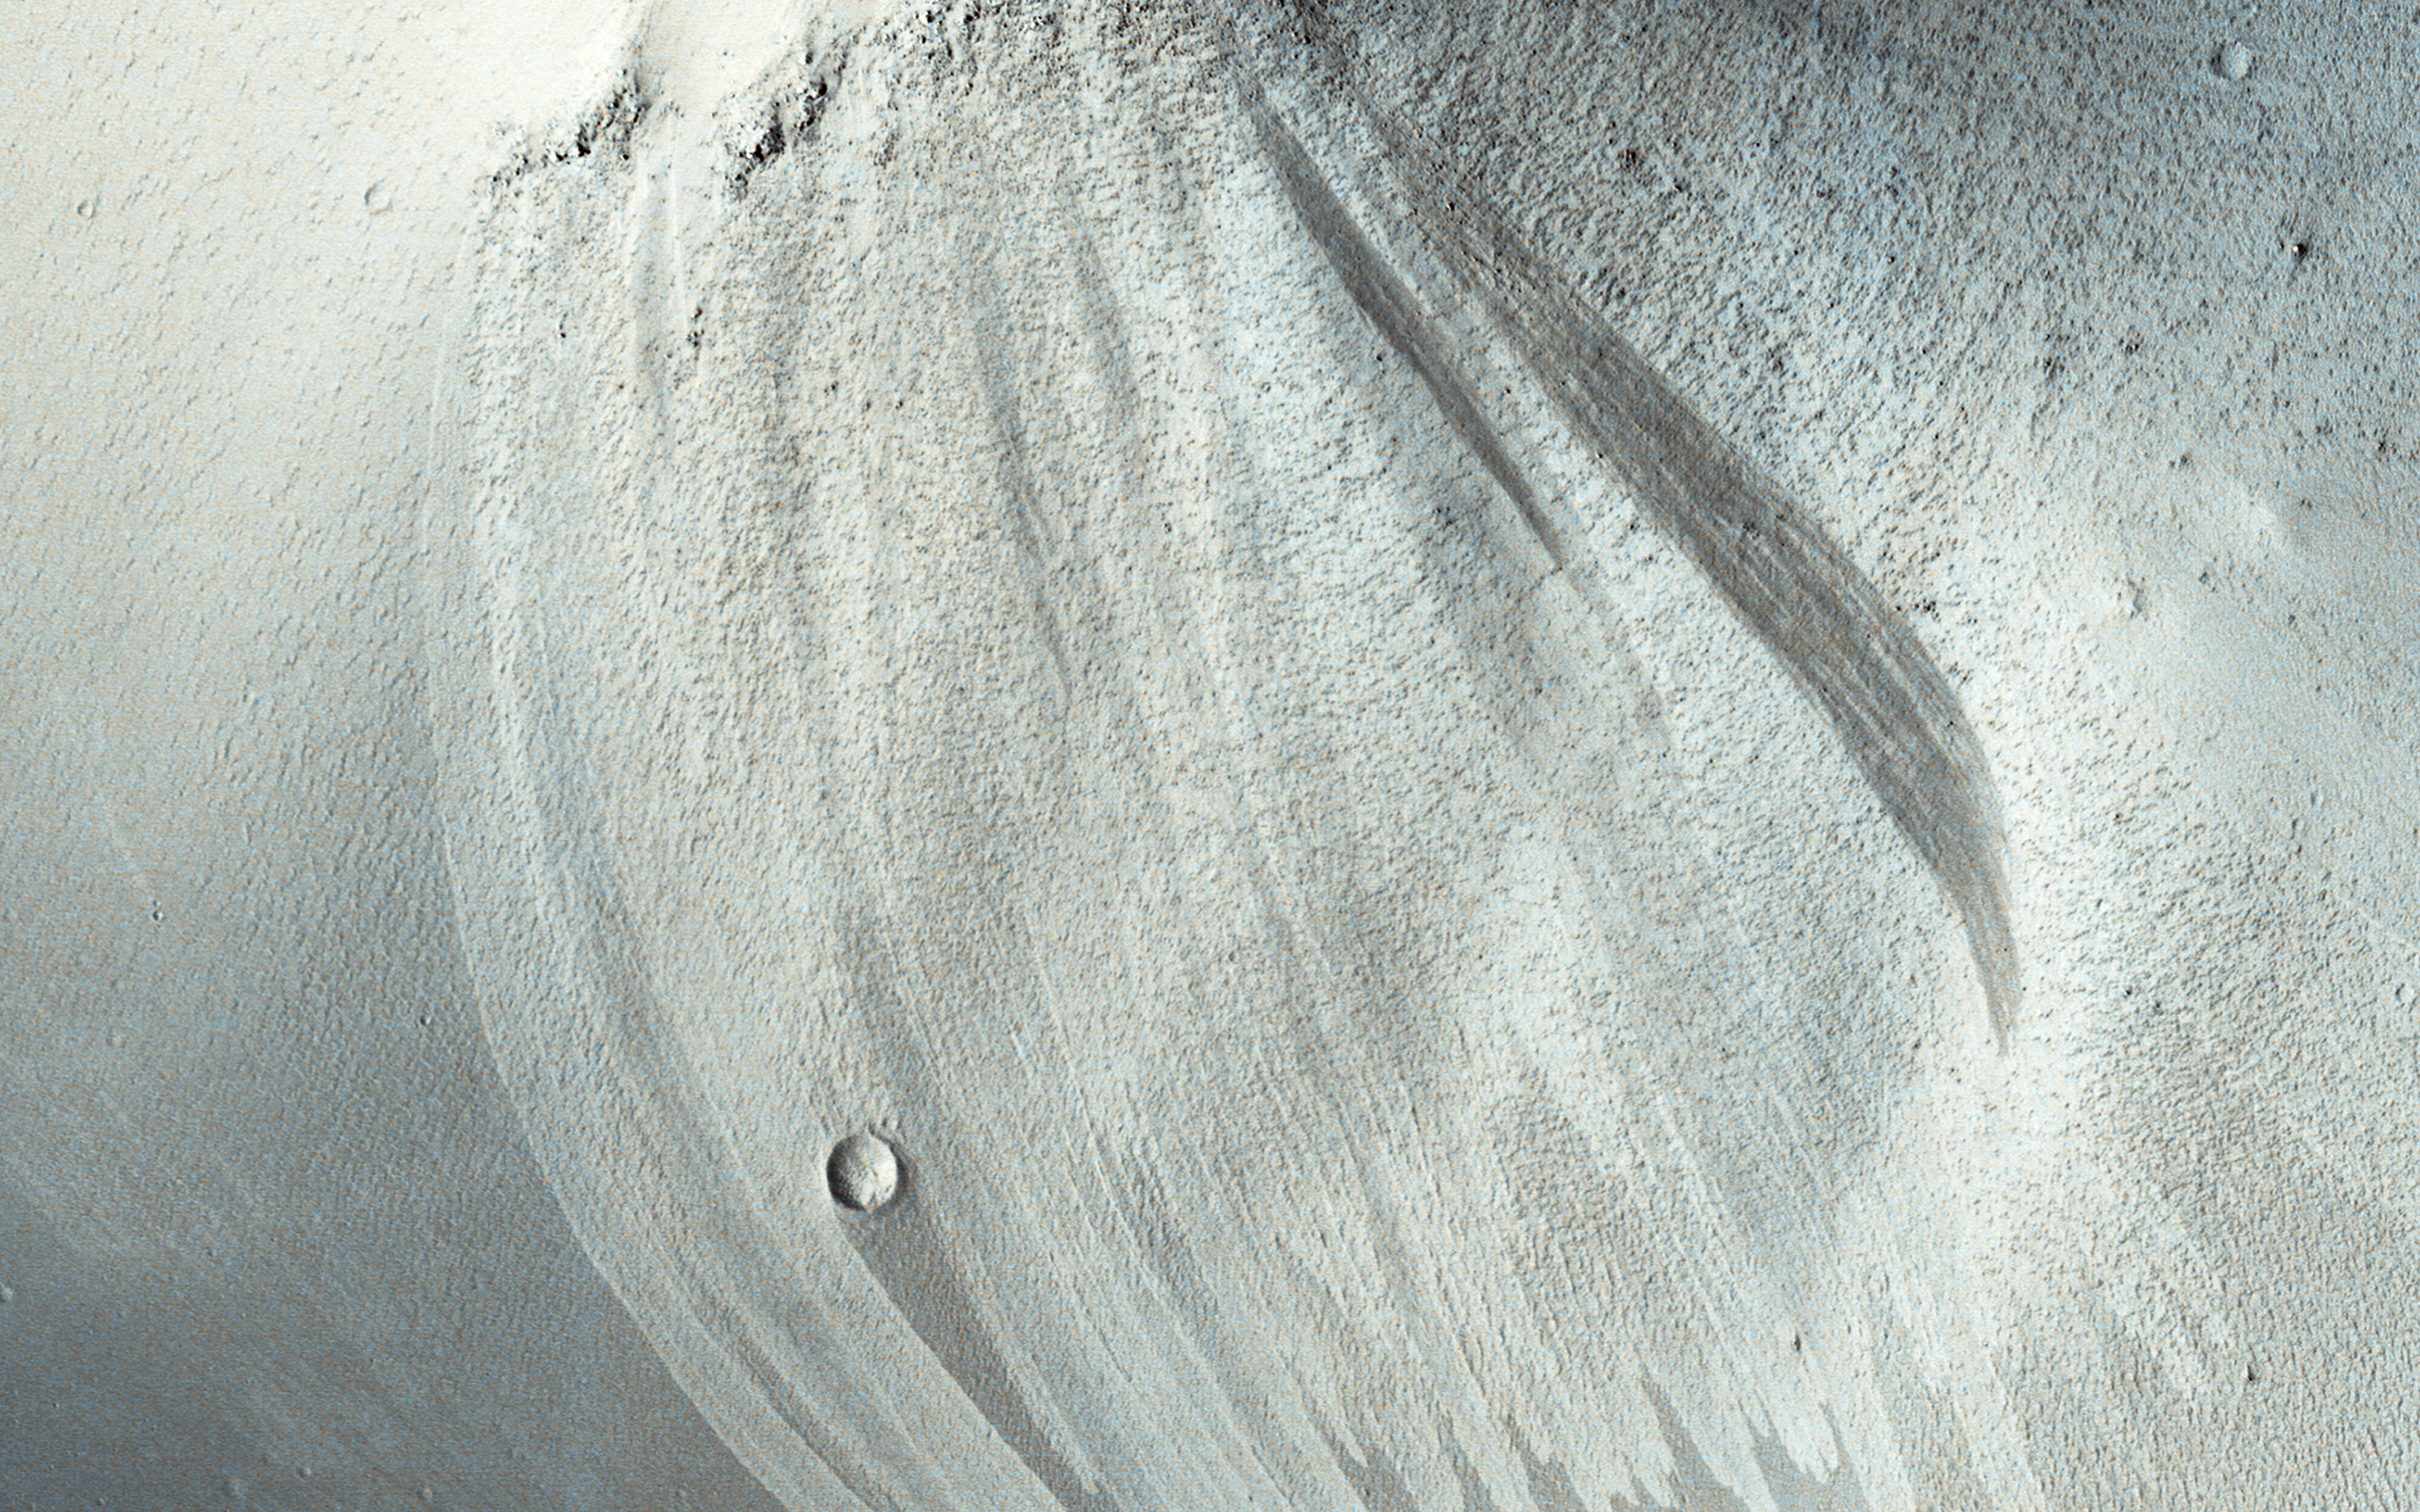

Bright and Dark Slope Streaks

Slope streaks are common in the tropics of Mars. Once thought to be caused by flowing water, most scientists now believe that they are avalanches of dust. They are typically darker than their surroundings and often fan outwards downslope. This suggests that the dust sediment is sticky, so that the avalanche broadens as it flows downhill.

Slope streaks are known to fade over time, but the slope streaks at this monitoring site in Arabia Terra go beyond that. Here, old slope streaks appear to be brighter than the surrounding terrain. A comparison between HiRISE images taken in 2008 and in 2019 shows very few changes in the dark and bright streaks.

We can see three new dark streaks in our more recent image. These were the only changes spotted among the hundreds of streaks observed in the monitoring site, suggesting that new streak formation and fading take place on time scales of at least decades.

The map is projected here at a scale of 50 centimeters (19.7 inches) per pixel. (The original image scale is 55.6 centimeters [21.9 inches] per pixel [with 2 x 2 binning]; objects on the order of 167 centimeters [65.7 inches] across are resolved.) North is up.

The University of Arizona, in Tucson, operates HiRISE, which was built by Ball Aerospace & Technologies Corp., in Boulder, Colorado. NASA’s Jet Propulsion Laboratory, a division of Caltech in Pasadena, California, manages the Mars Reconnaissance Orbiter Project for NASA’s Science Mission Directorate, Washington.

Credit: NASA/JPL-Caltech/University of Arizona